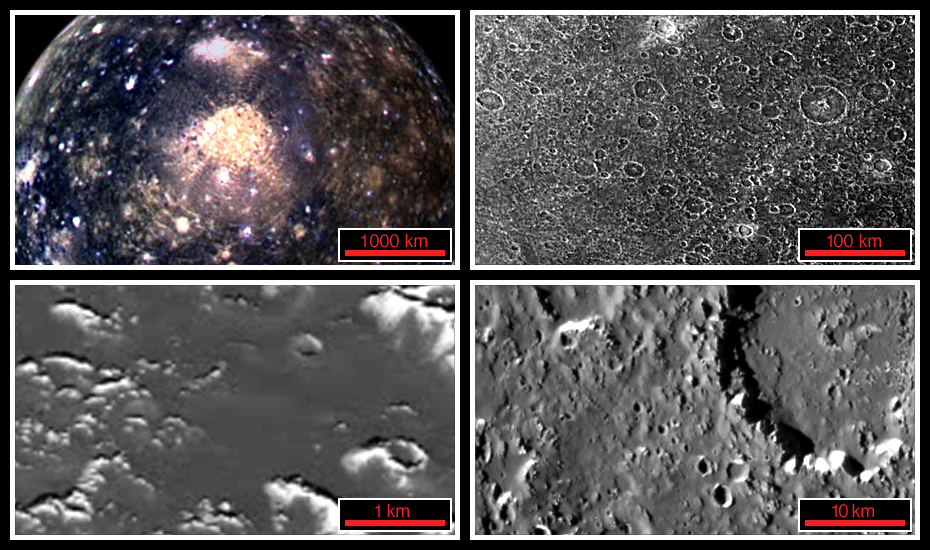

View of Callisto at Increasing Resolutions

These four views of Jupiter’s second largest moon, Callisto, highlight how increasing resolutions enable interpretation of the surface. In the global view (top left) the surface is seen to have many small bright spots, while the regional view (top right) reveals the spots to be the larger craters. The local view (bottom right) not only brings out smaller craters and detailed structure of larger craters, but also shows a smooth dark layer of material that appears to cover much of the surface. The close-up frame (bottom left) presents a surprising smoothness in this highest resolution (30 meters per picture element) view of Callisto’s surface.

North is to the top of these frames which were taken by the Solid State Imaging (SSI) system on NASA’s Galileo spacecraft between November 1996 and November 1997. Even higher resolution images (better than 20 meters per picture element) of Callisto will be taken on June 30, 1999 during the 21st orbit of the spacecraft around Jupiter.

The top left frame is scaled to 10 kilometers (km) per picture element (pixel) and covers an area about 4400 by 2500 km. The moon Callisto, which has a diameter of 4806 km, appears to be peppered with many bright spots. Images at this resolution of other cratered moons in the Solar System indicate that the bright spots could be impact craters. The ring structure of Valhalla, the largest impact structure on Callisto, is visible in the center of the frame. This color view combines images obtained in November 1997 taken through the green, violet, and 1 micrometer filters of the SSI system.

The top right frame is ten times higher resolution (about 1 km per pixel) and covers an area approximately 440 by 250 km. Craters, which are clearly recognizable, appear to be the dominant landform on Callisto. The crater rims appear bright, while the adjacent area and the crater interiors are dark. This resolution is comparable to the best data available from the 1979 flyby’s of NASA’s two Voyager spacecraft; it reflects the understanding of Callisto prior to new data from Galileo. This Galileo image was taken in November 1996.

The resolution of the bottom right image is again ten times better (100 meters per pixel) and covering an area of about 44 by 25 km. This resolution reveals that some crater rims are not complete rings, but are composed of bright isolated segments. Steep slopes near crater rims reveal dark material that appears to have slid down to reveal bright material. The thickness of the dark layer could be tens of meters. The image was taken in June 1997.

The bottom left image at about 29 meters per pixel is the highest resolution available for Callisto. It covers an area about 4.4 by 2.5 km and is somewhat oblique. Craters are visible but no longer dominate the surface. The image was taken in November 1996.

The Jet Propulsion Laboratory, Pasadena, CA manages the Galileo mission for NASA’s Office of Space Science, Washington, DC. JPL is an operating division of California Institute of Technology (Caltech).

Credit: NASA/JPL/DLR